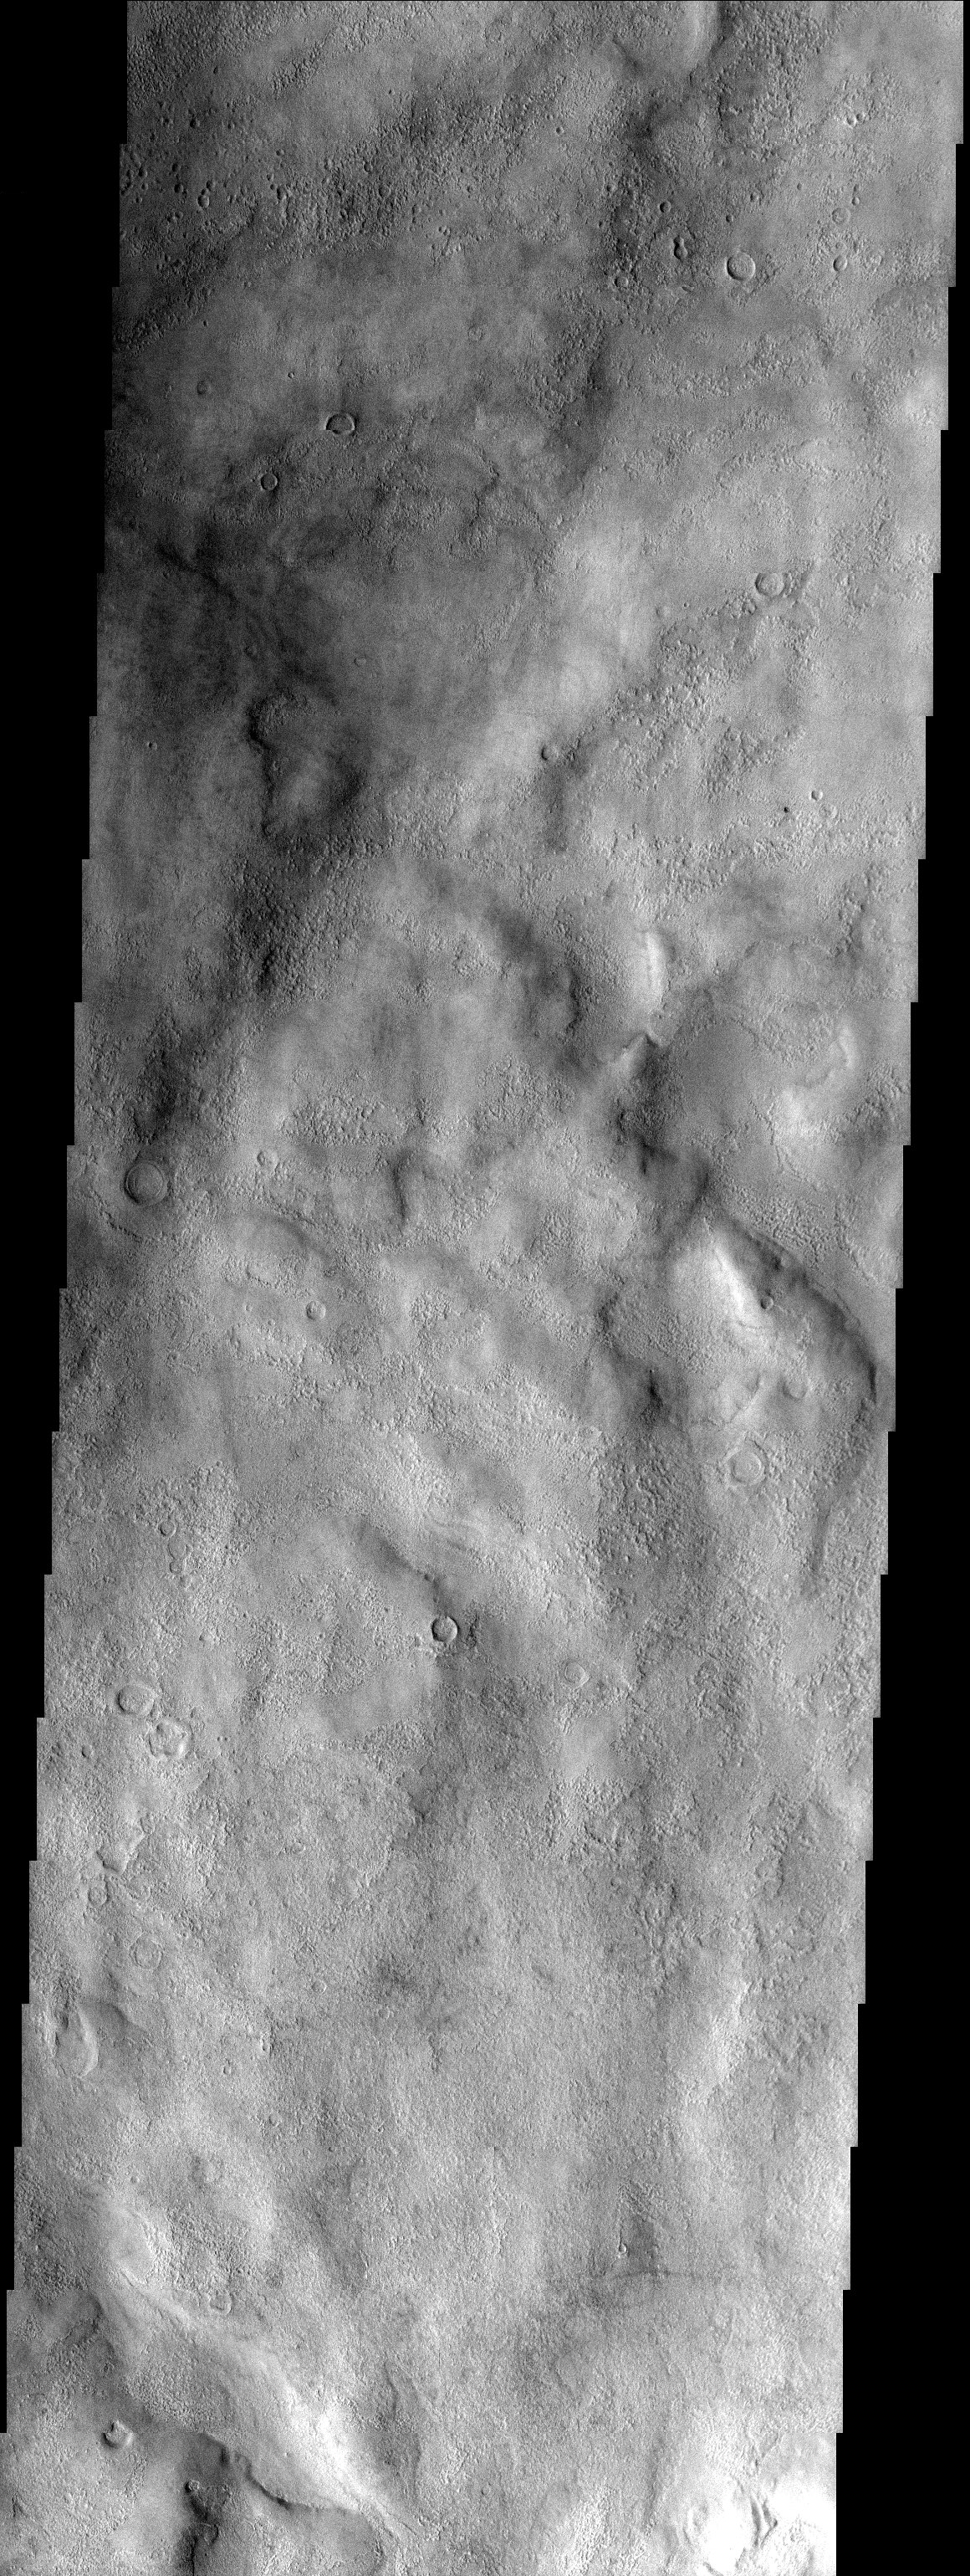

Terra Sirenum

Released 26 September 2003

Volatile rich material of Terra Sirenum. This material appears pasted on in places as well as pitted. The volatile rich material may be dirty snow.

Image information: VIS instrument. Latitude -47.9, Longitude 246.4 East (113.6 West). 19 meter/pixel resolution.

Note: this THEMIS visual image has not been radiometrically nor geometrically calibrated for this preliminary release. An empirical correction has been performed to remove instrumental effects. A linear shift has been applied in the cross-track and down-track direction to approximate spacecraft and planetary motion. Fully calibrated and geometrically projected images will be released through the Planetary Data System in accordance with Project policies at a later time.

NASA’s Jet Propulsion Laboratory manages the 2001 Mars Odyssey mission for NASA’s Office of Space Science, Washington, D.C. The Thermal Emission Imaging System (THEMIS) was developed by Arizona State University, Tempe, in collaboration with Raytheon Santa Barbara Remote Sensing. The THEMIS investigation is led by Dr. Philip Christensen at Arizona State University. Lockheed Martin Astronautics, Denver, is the prime contractor for the Odyssey project, and developed and built the orbiter. Mission operations are conducted jointly from Lockheed Martin and from JPL, a division of the California Institute of Technology in Pasadena.

Credit: NASA/JPL/Arizona State University